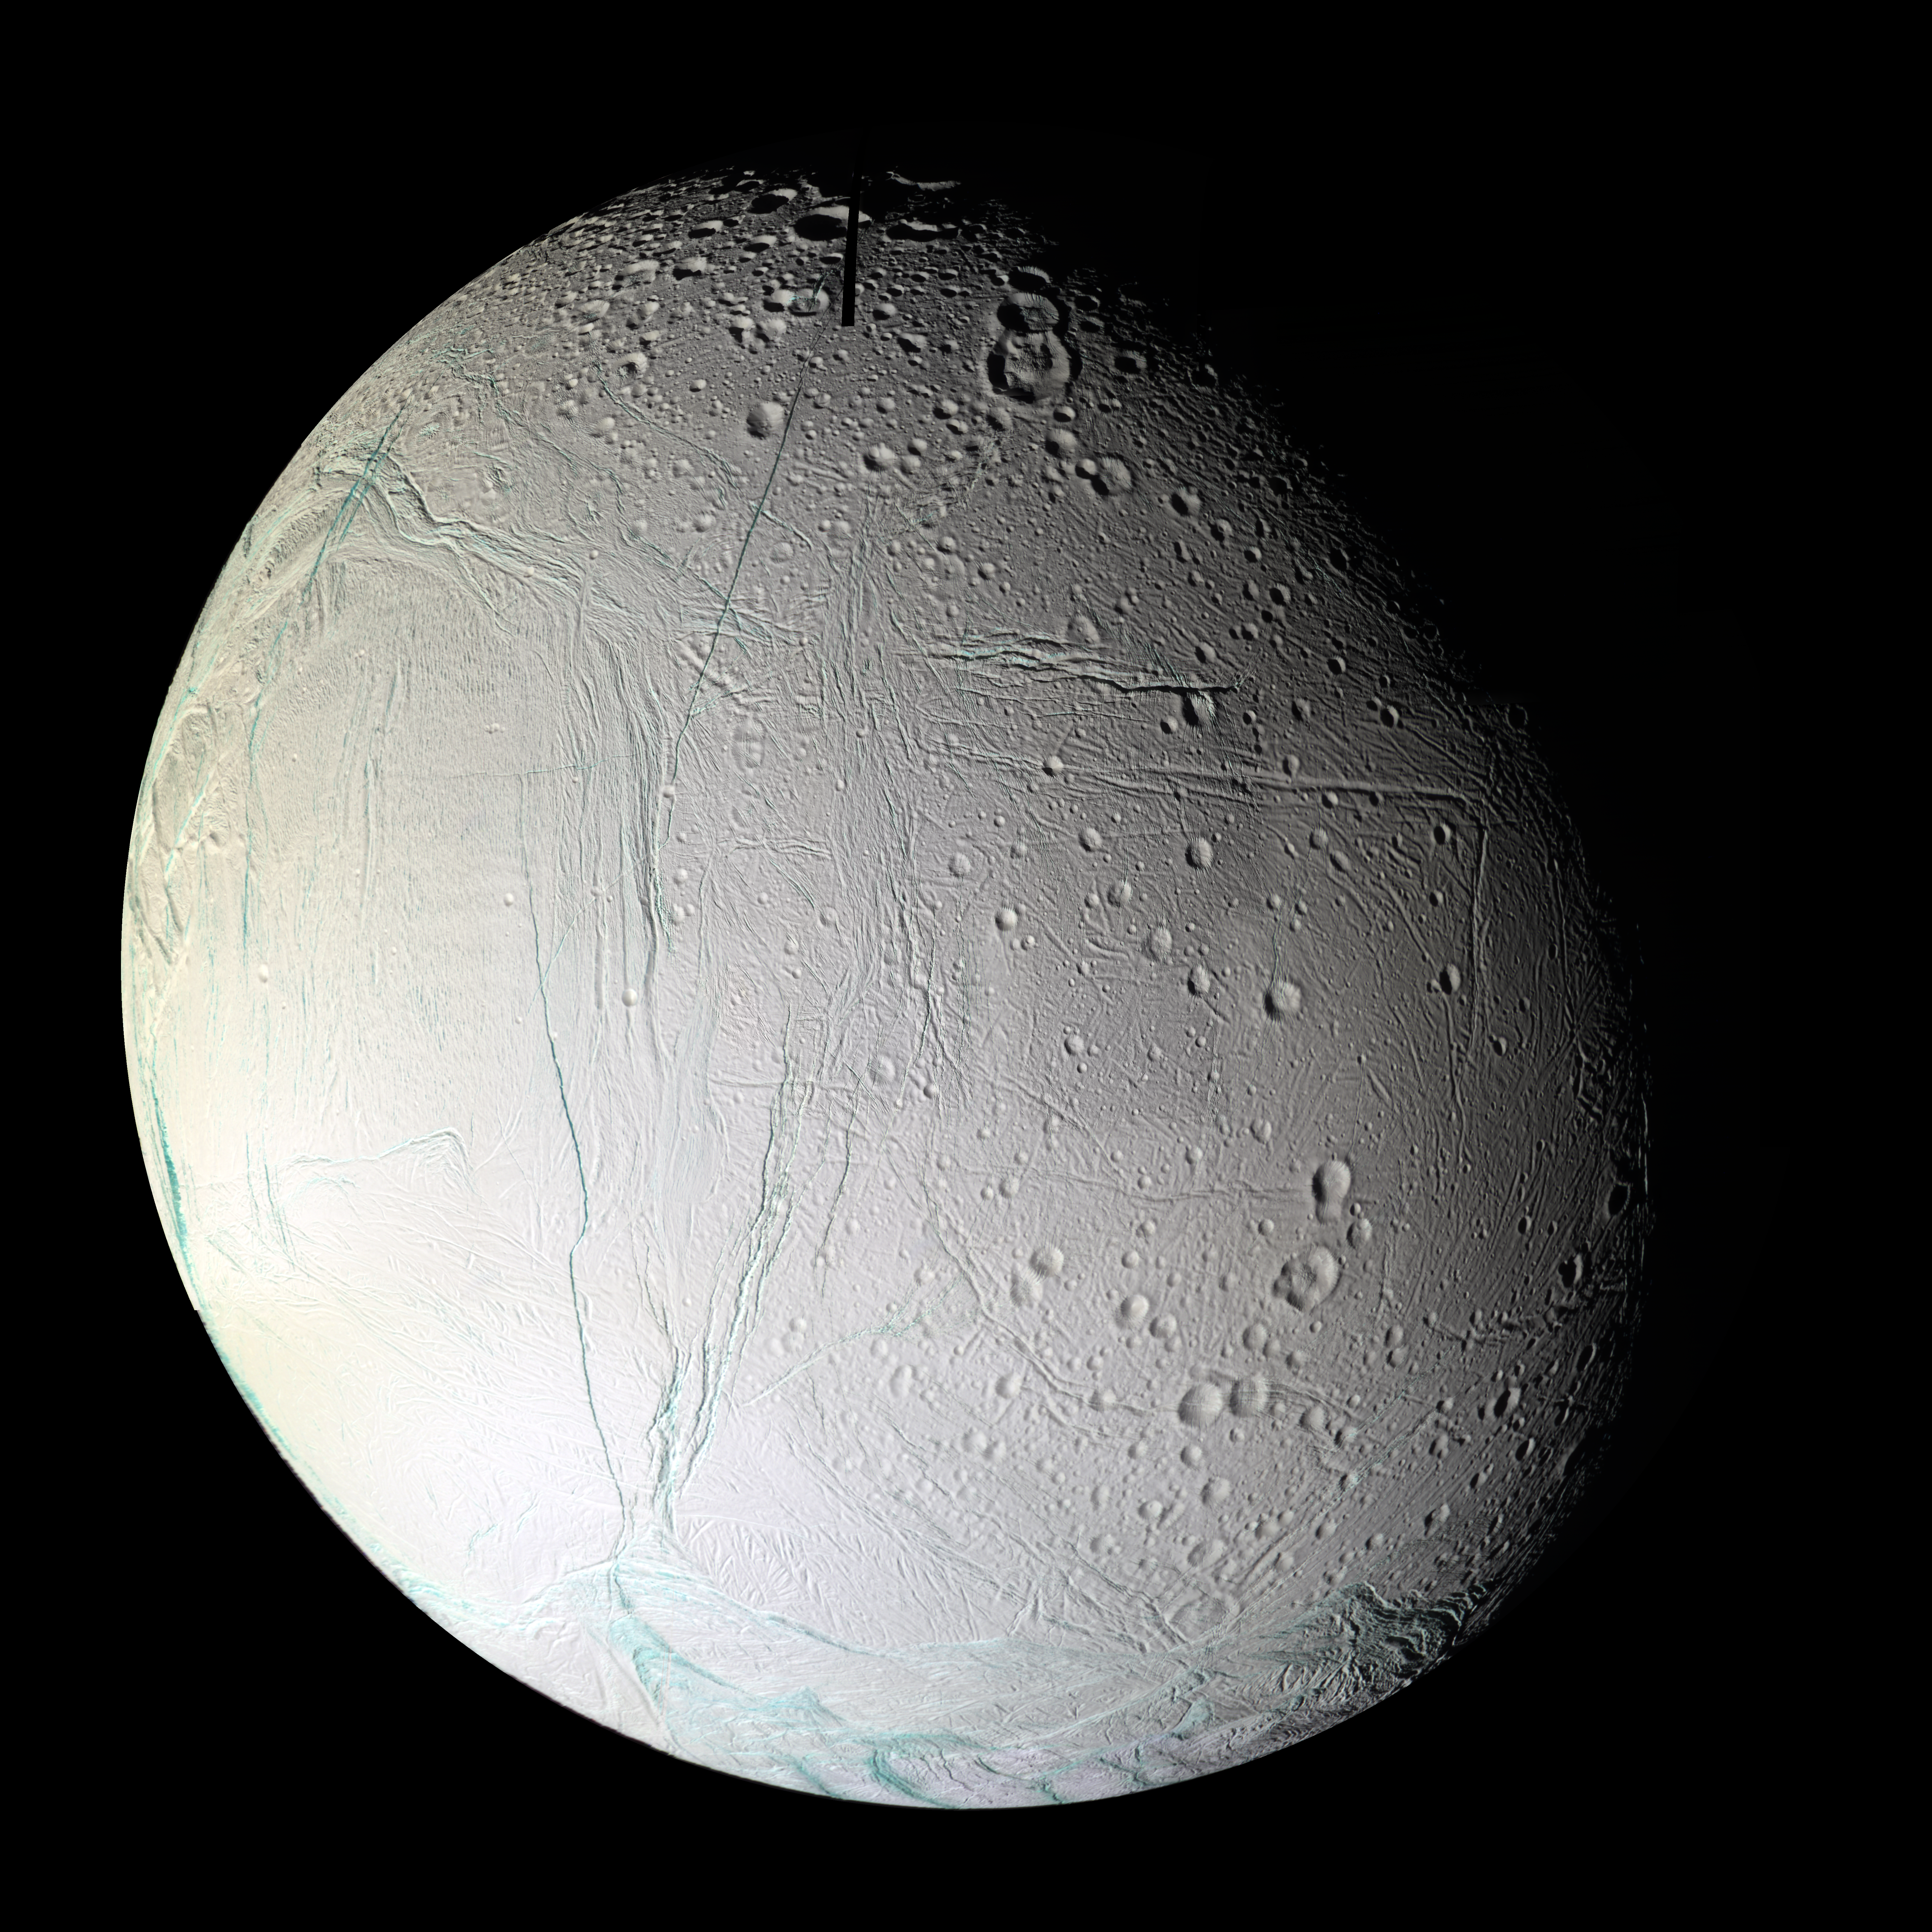

Fractured World

Numerous blue-green fractures can be seen in this false-color mosaic taken during Cassini’s second close flyby of Enceladus, on March 9, 2005.

The mosaic shows the anti-Saturnian hemisphere of Enceladus — the side that always faces away from Saturn. This region contains a number of tectonic and impact features and shows how these two geologic forces interact on Enceladus. The center left portion of this mosaic is dominated by Diyar Planitia. Like Sarandib Planitia observed in the previous Enceladus flyby, the region is characterized by low ridges and troughs. Throughout this hemisphere, fractures of all sizes disrupt the previously existing cratered terrain and even the comparatively youthful Diyar Planitia.

Many of the younger fractures have blue-green walls, revealing coarse-grained water ice in the top layers of Enceladus’ lithosphere, compared to the fine-grained ice that coats much of Enceladus’ surface. The blue-green color is very similar to the coatings surrounding the south polar “tiger stripes” (these appear greener than the features in the south polar mosaic released in 2005 (see PIA07800) due to the use of clear-filter images, instead of green, in that mosaic).

A higher resolution cropped section of this mosaic is available in PIA08355.

This mosaic consists of 25 false-color footprints (75 images total) taken by the Cassini spacecraft’s narrow-angle camera. The mosaic uses an ultraviolet filter centered at 338 nanometers for blue, a green filter centered at 568 nanometers for green and a near-infrared filter centered at 930 nanometers for red — thus covering a wider spectrum region than the human eye. To create a single, full-disk mosaic, the images were reprojected into an orthographic projection centered at 1.5 degrees south latitude, 204 degrees west longitude with a pixel scale of 90 meters (295 feet) per pixel. The black strip seen at the top of the mosaic is an unfilled seam between two images.

The original images were taken from distances ranging from 4,300 to 31,800 kilometers (2,670 to 19,760 miles). The images have a phase, or sun-Enceladus-spacecraft, angle of 45 degrees.

The Cassini-Huygens mission is a cooperative project of NASA, the European Space Agency and the Italian Space Agency. The Jet Propulsion Laboratory, a division of the California Institute of Technology in Pasadena, manages the mission for NASA’s Science Mission Directorate, Washington, D.C. The Cassini orbiter and its two onboard cameras were designed, developed and assembled at JPL. The imaging operations center is based at the Space Science Institute in Boulder, Colo.

Credit: NASA/JPL/Space Science Institute